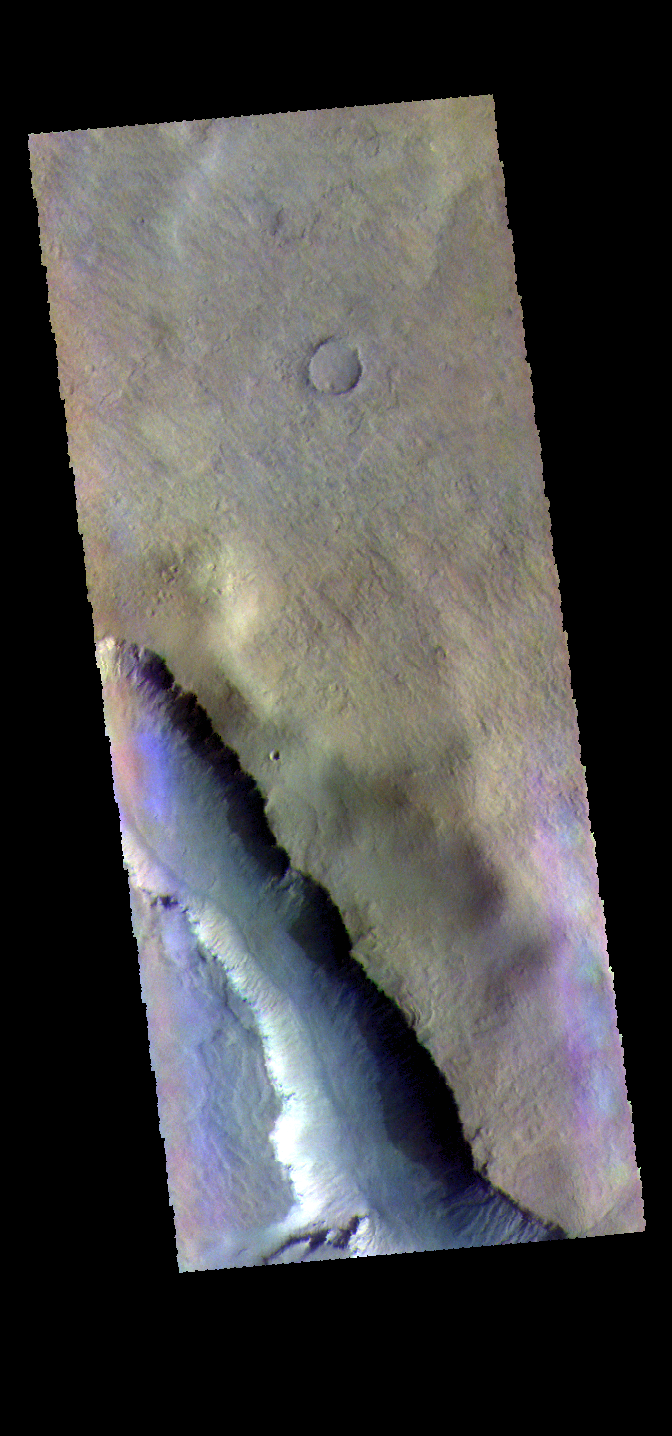

Asimov Crater – False Color

The THEMIS VIS camera contains 5 filters. The data from different filters can be combined in multiple ways to create a false color image. These false color images may reveal subtle variations of the surface not easily identified in a single band image. Today’s false color image shows part of Asimov Crater. Asimov Crater is unique in that the crater floor has been completely filled with material to approximately the crater rim and then a series depressions have occurred near the crater rim.

Credit: NASA/JPL-Caltech/ASU